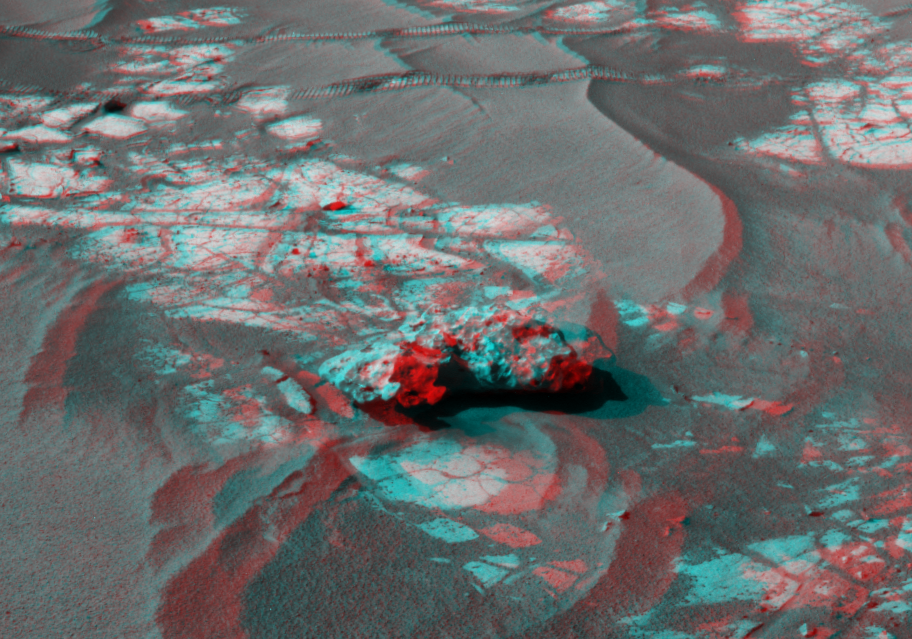

Opportunity’s Close-up of ‘Oileán Ruaidh’ (Stereo)

An iron meteorite is the latest quarry for NASA’s Mars Exploration Rover Opportunity.

The rover’s cameras revealed the meteorite on its trek to its long-term destination, Endeavour crater, in images taken on Sol 2363 (Sept. 16, 2010), the 2,363rd Martian day of the rover’s mission on Mars. This view was taken with the navigation camera on Sol 2368 (Sept. 21, 2010), after a drive the preceding sol to get close to the rock. The meteorite is about half a meter (20 inches) long. The scene appears three-dimensional when viewed through red-blue glasses with the red lens on the left.

The science team used two tools on Opportunity’s arm — the microscopic imager and the alpha particle X-ray spectrometer — to inspect the rock’s texture and composition. The team informally named the rock “Oileán Ruaidh” (pronounced ay-lan ruah), which is the Gaelic name for an island off the coast of northwestern Ireland.

Opportunity departed Oileán Ruaidh and resumed its journey toward Endeavour on Sol 2374 (Sept. 28, 2010) with a drive of about 100 meters (328 feet).

Credit: NASA/JPL-Caltech